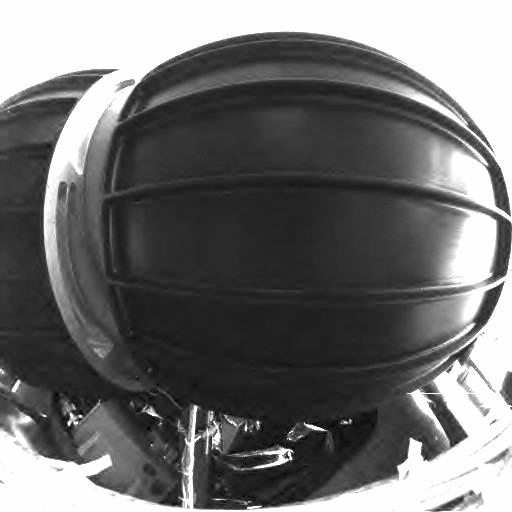

View in Front of Spirit

This image taken by the hazard avoidance camera on the Mars Exploration Rover Spirit shows the rover’s front wheels in stowed configuration.

Credit: NASA/JPL